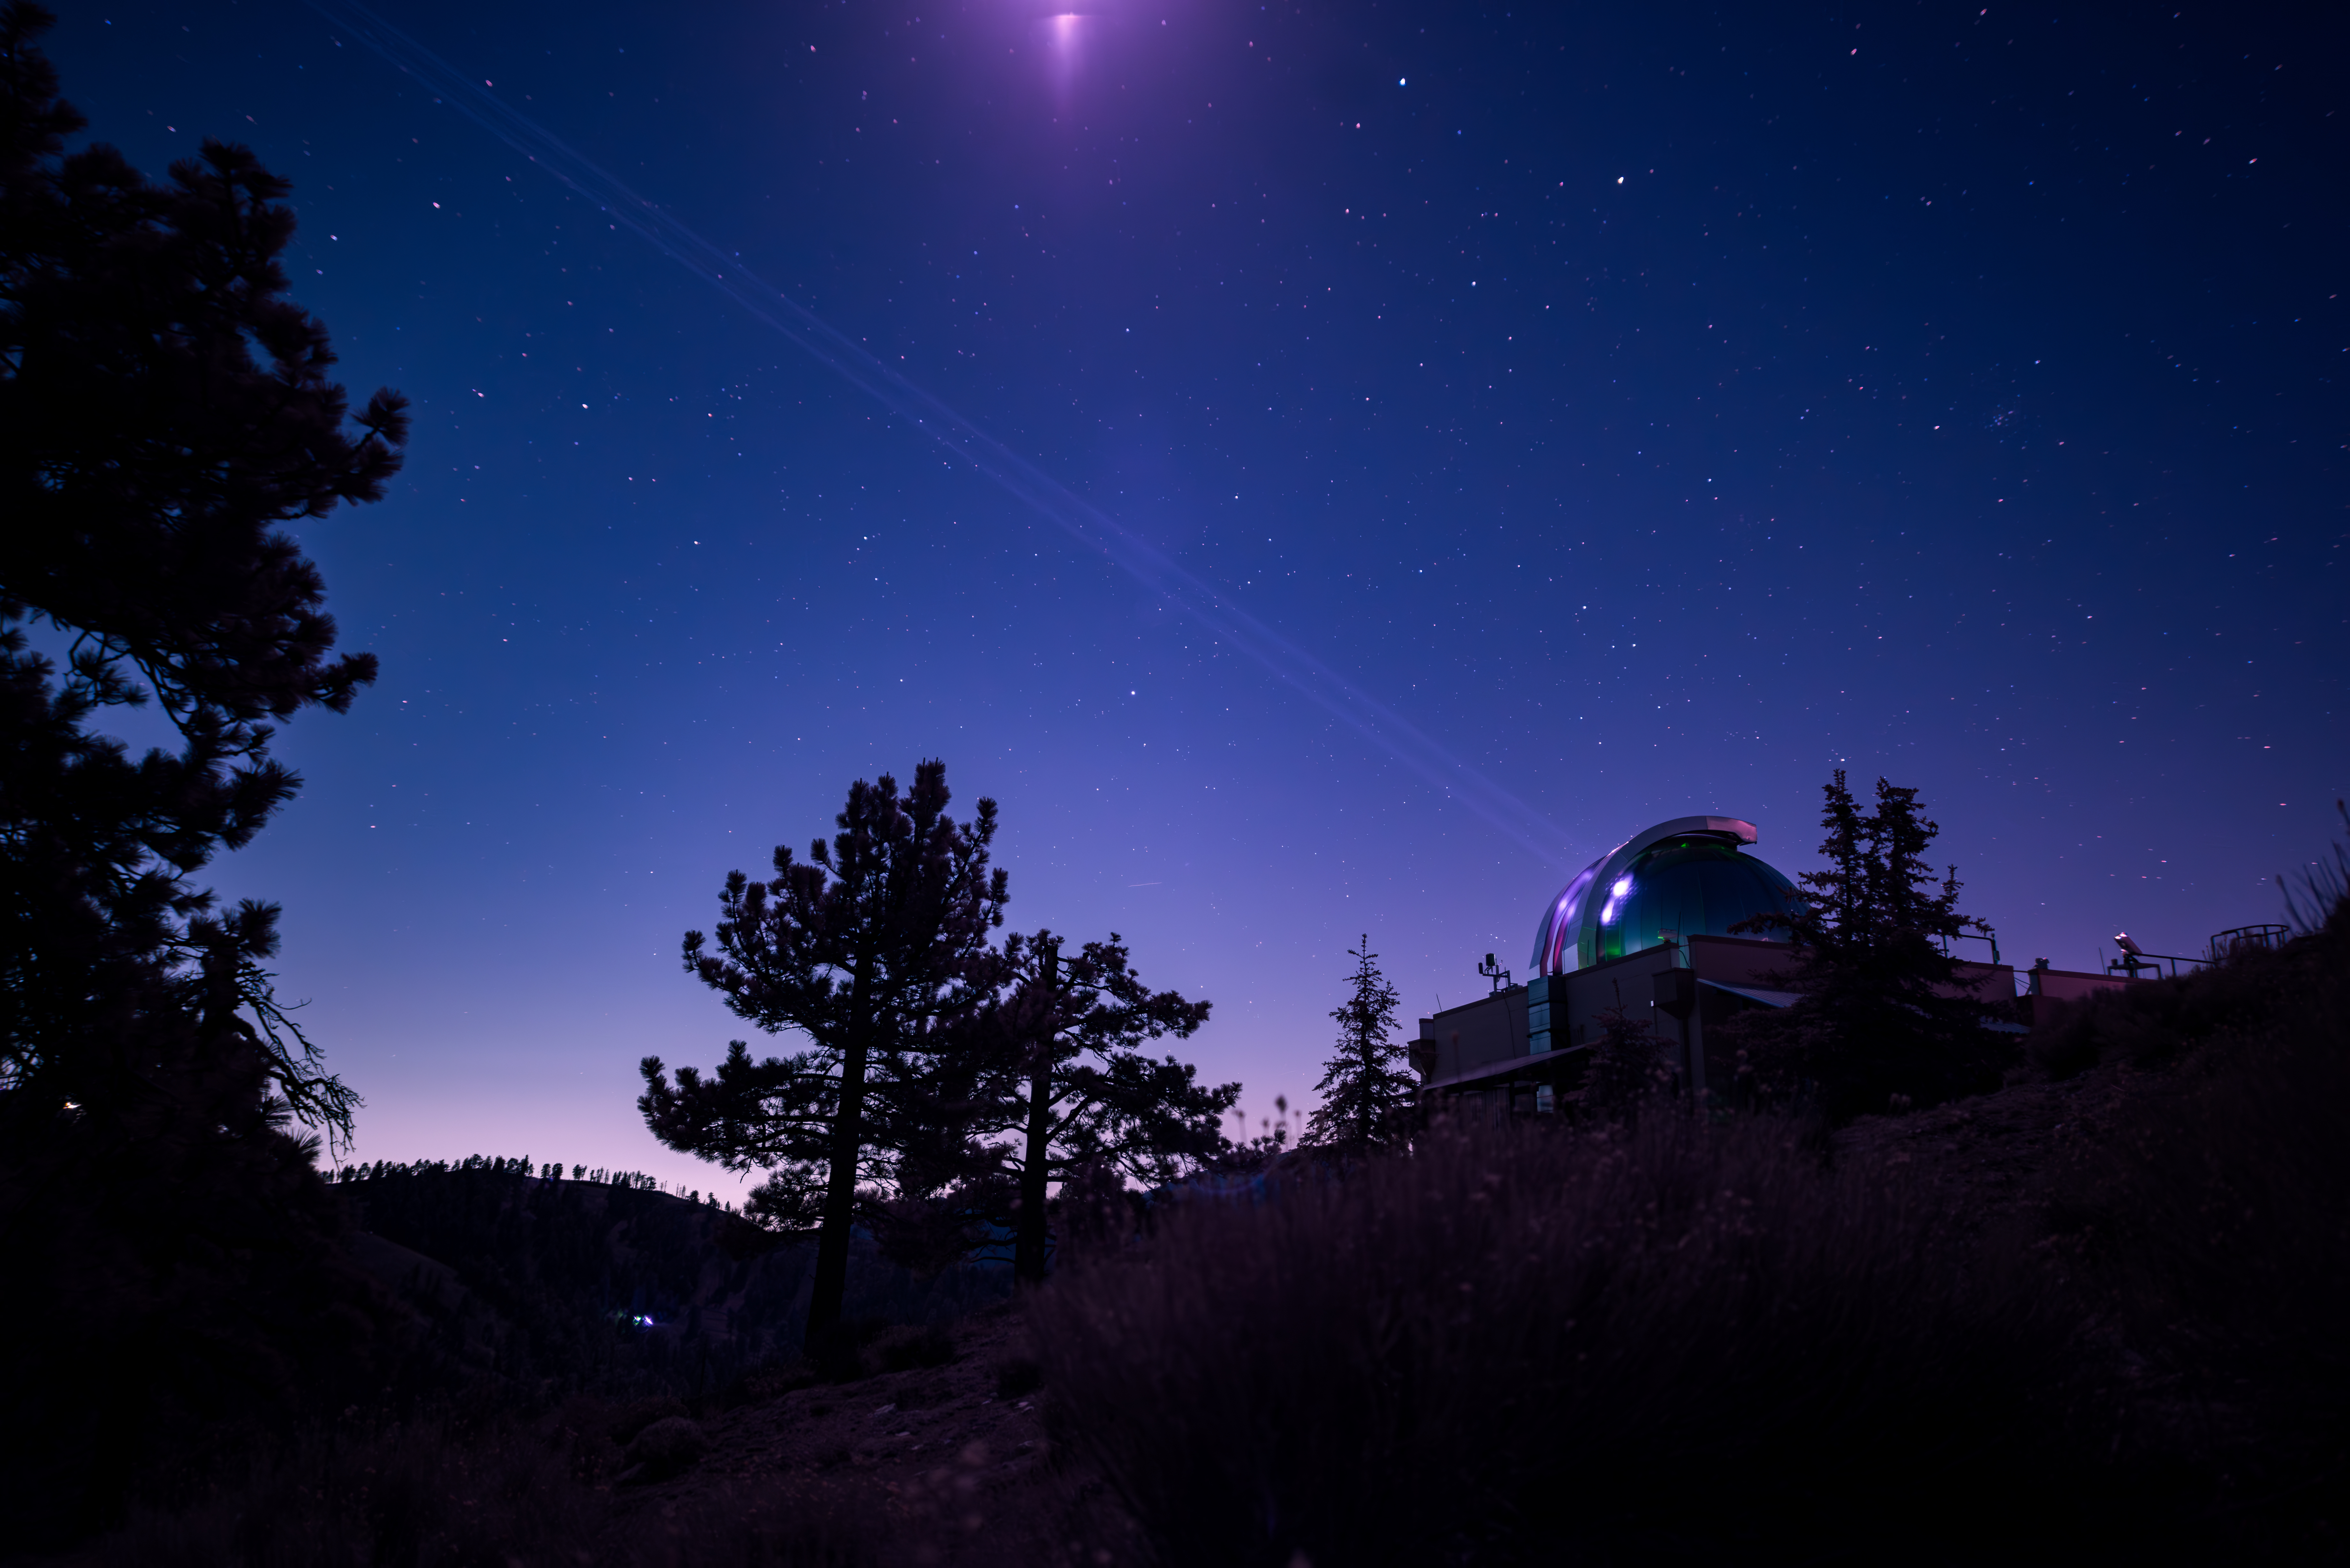

DSOC’s Table Mountain Facility Uplink Laser – Infrared vs. Visible Light

Figure A

This infrared photograph shows the uplink laser beacon for NASA’s Deep Space Optical Communications (DSOC) experiment beaming into the night sky from the Optical Communications Telescope Laboratory (OCTL) at NASA Jet Propulsion Laboratory’s Table Mountain Facility near Wrightwood, California. Attached to the agency’s Psyche spacecraft, the DSOC flight laser transceiver can receive and send data from Earth in encoded photons.

Figure A shows the same scene in visible light. While the laser is transmitting in both photographs, it is only visible when using an infrared filter.

As the experiment’s ground laser transmitter, OCTL transmits at an infrared wavelength of 1,064 nanometers from its 3.3-foot-aperture (1-meter) telescope. The telescope can also receive faint infrared photons (at a wavelength of 1,550 nanometers) from the 4-watt flight laser transceiver on Psyche. Neither infrared wavelength is easily absorbed or scattered by Earth’s atmosphere, making both ideal for deep space optical communications.

To receive the most distant signals from Psyche, the project enlisted the powerful 200-inch-aperture (5-meter) Hale Telescope at Caltech’s Palomar Observatory in San Diego County, California, as its primary downlink station, which provided adequate light-collecting area to capture the faintest photons. Those photons were then directed to a cryogenically cooled superconducting high-efficiency detector array at the observatory where the information encoded in the photons could be processed.

Managed by JPL, DSOC was designed to demonstrate that data encoded in laser photons could be reliably transmitted, received, and then decoded after traveling millions of miles from Earth out to Mars distances. Nearly two years after launching aboard the agency’s Psyche mission in 2023, the demonstration completed its 65th and final “pass” on Sept. 2, 2025, sending a laser signal to Psyche and receiving the return signal from 218 million miles (350 million kilometers) away.

Caltech manages JPL for NASA. This demonstration is the latest in a series of optical communication experiments funded by the Space Technology Mission Directorate’s Technology Demonstration Missions Program managed at NASA’s Marshall Space Flight Center in Huntsville, Alabama, and the agency’s SCaN (Space Communications and Navigation) program in the Space Operations Mission Directorate. The Psyche mission is led by Arizona State University. Lindy Elkins-Tanton of the University of California, Berkeley is the principal investigator. A division of Caltech in Pasadena, JPL is responsible for the mission’s overall management.

Credit: NASA/JPL-Caltech